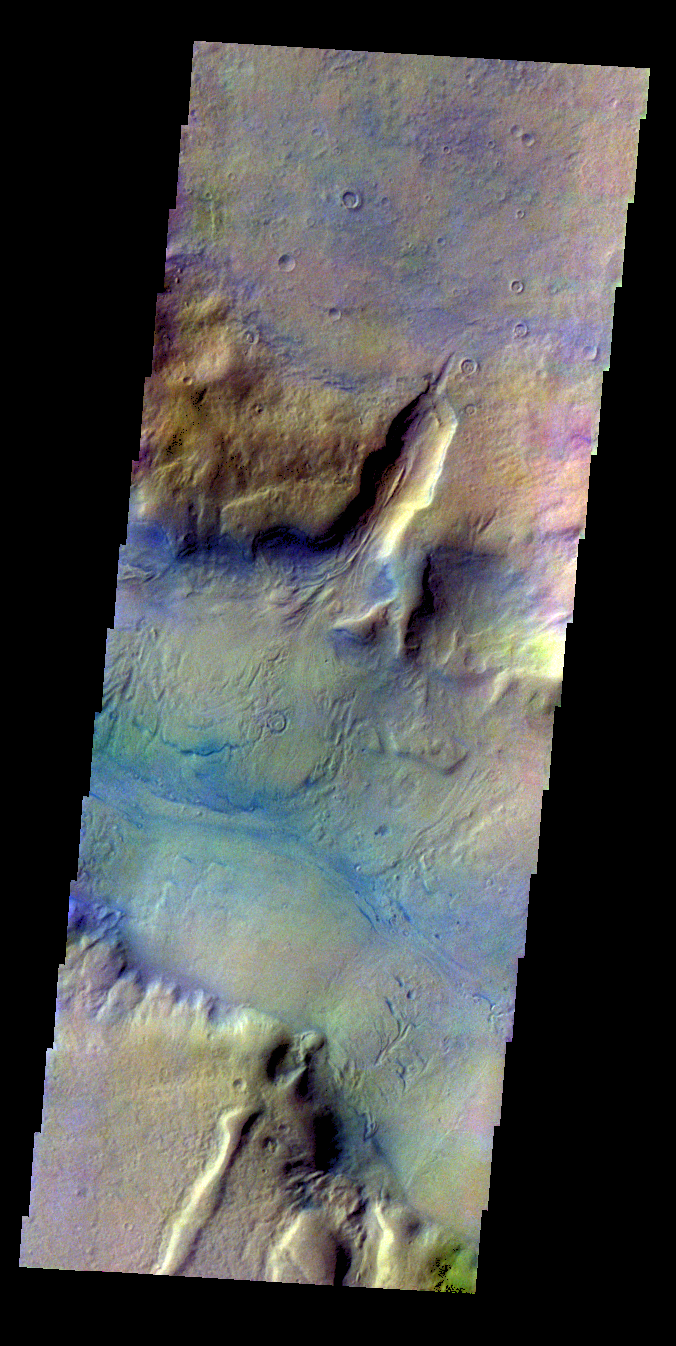

Reull Vallis – False Color

The THEMIS VIS camera contains 5 filters. The data from different filters can be combined in multiple ways to create a false color image. These false color images may reveal subtle variations of the surface not easily identified in a single band image. Today’s false color image shows part of Reull Vallis.

Credit: NASA/JPL-Caltech/ASU